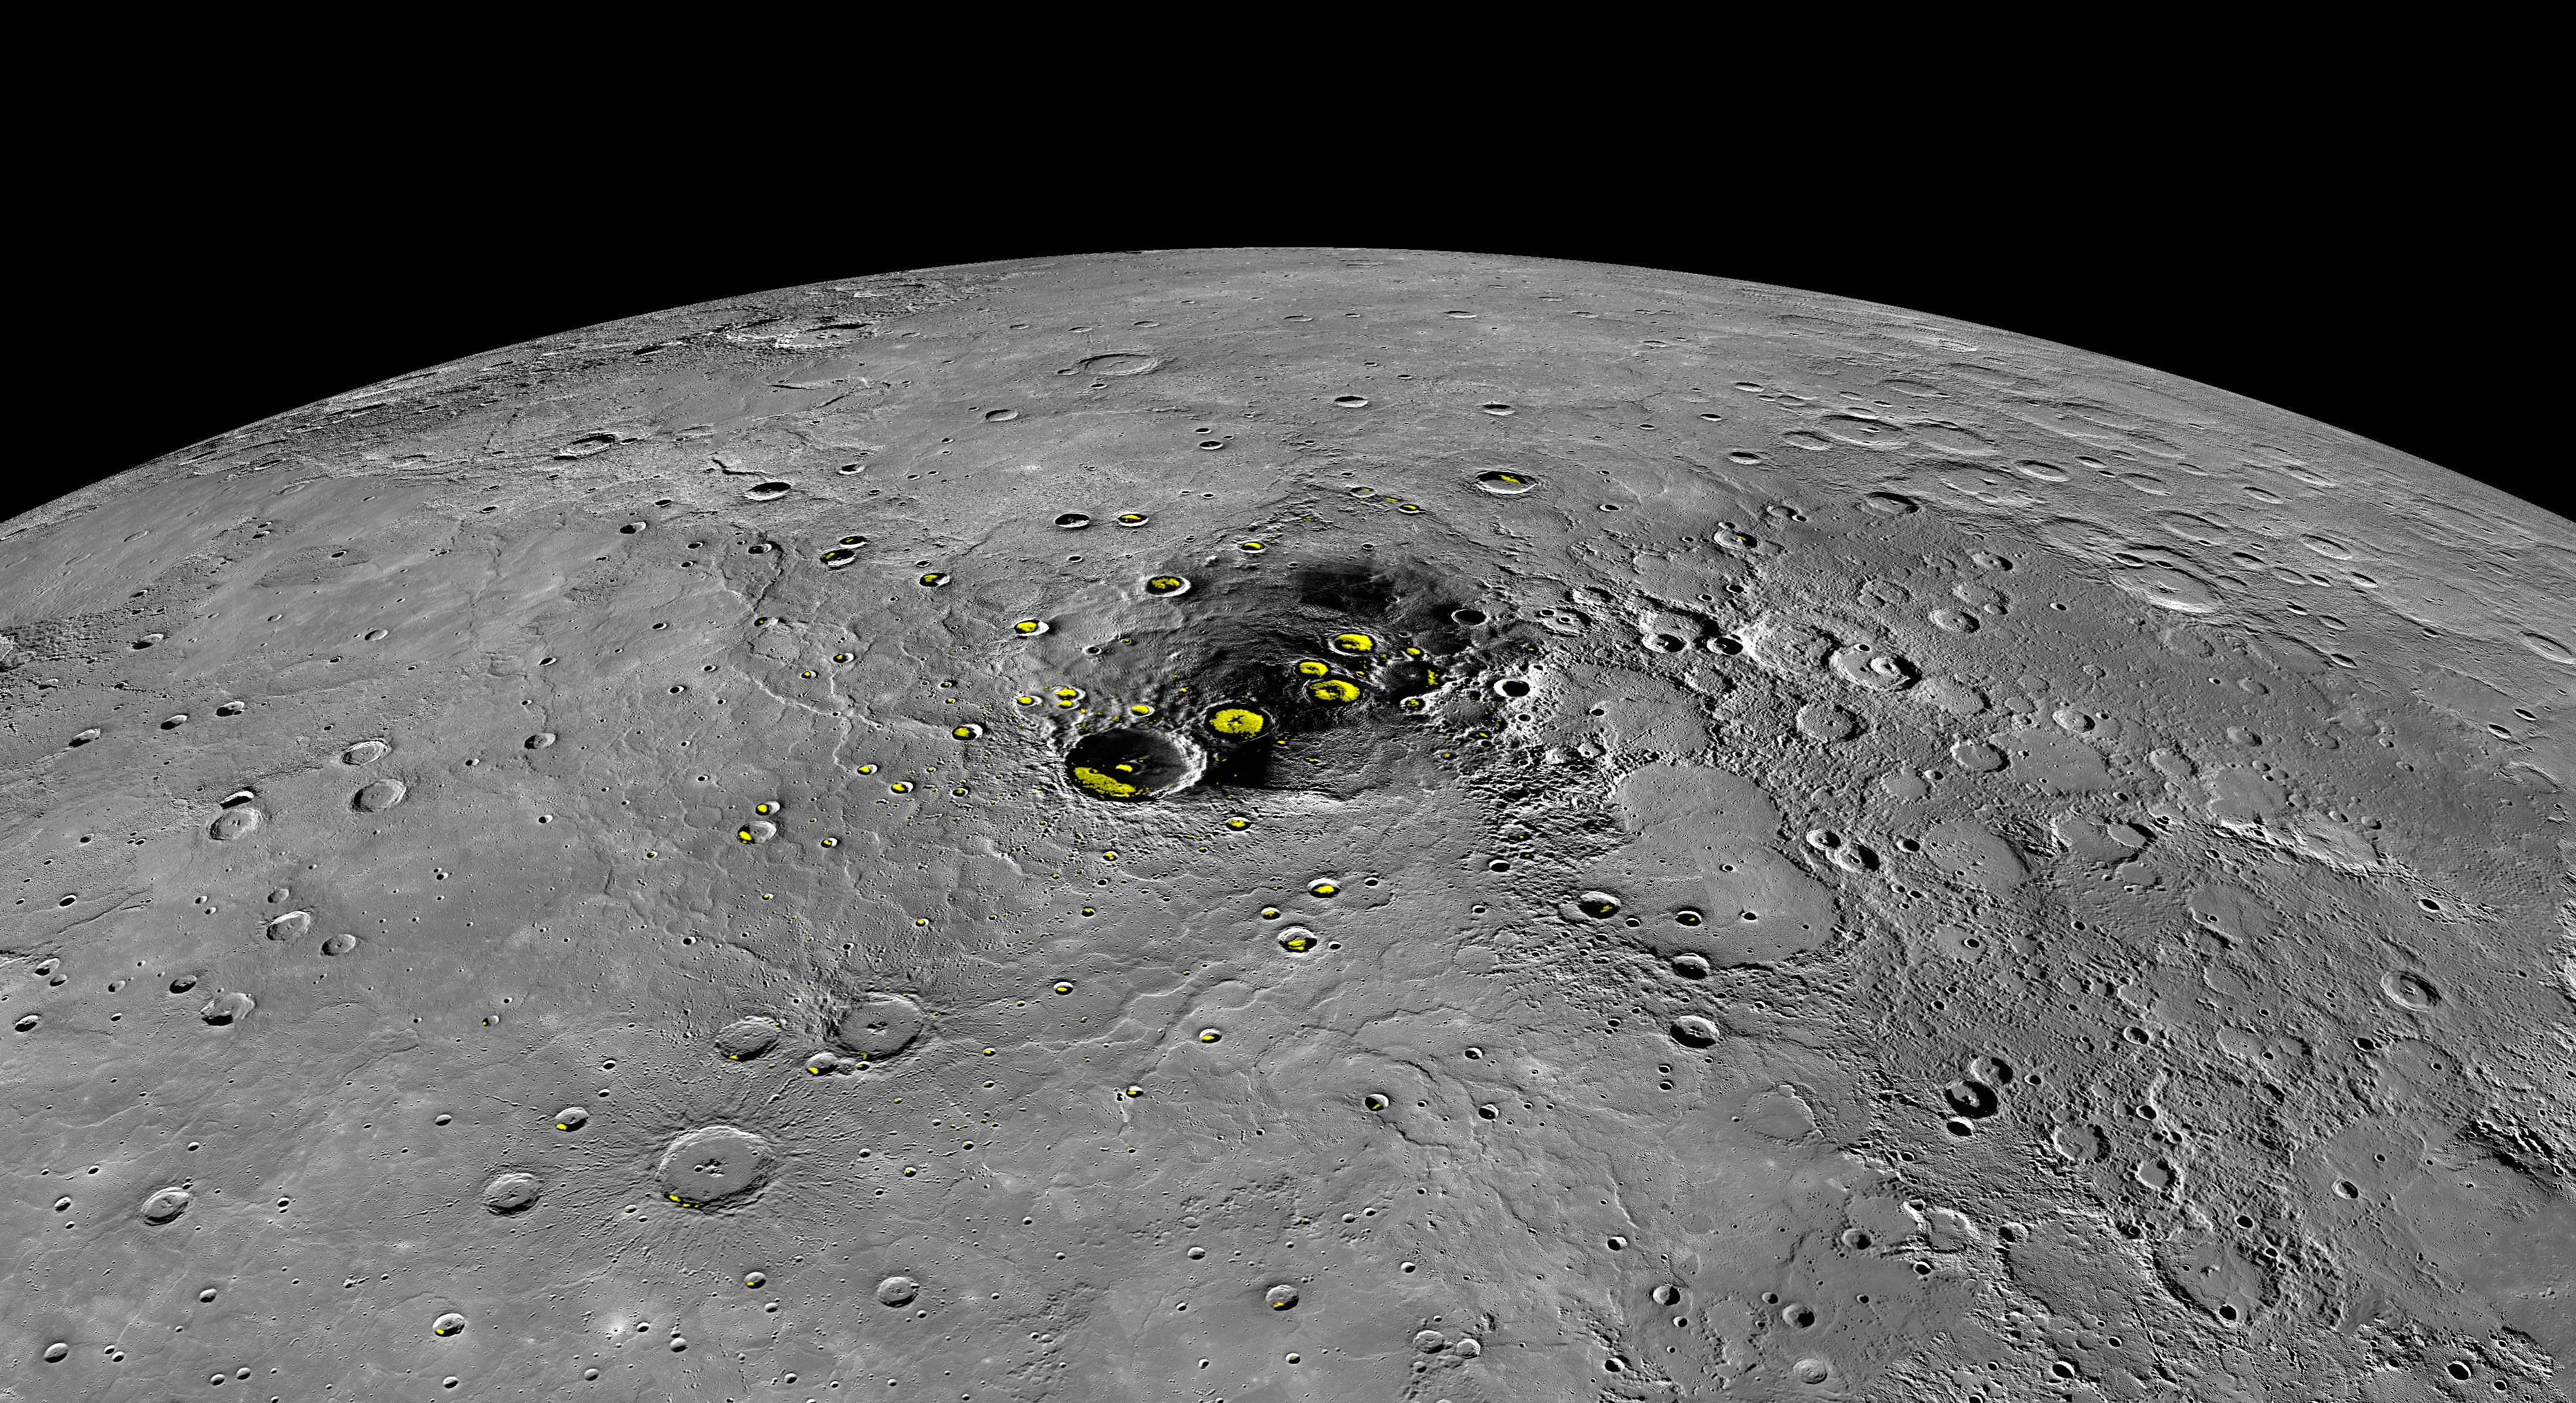

Water Ice on Mercury

This orthographic projection view provides a look at Mercury’s north polar region. The yellow regions in many of the craters mark locations that show evidence for water ice, as detected by Earth-based radar observations from Arecibo Observatory in Puerto Rico. MESSENGER has collected compelling new evidence that the deposits are indeed water ice, including imaging within the permanently shaded interiors of some of the craters, such as Prokofiev and Fuller.

Instrument: Mercury Dual Imaging System (MDIS)
Arecibo Radar Image: In yellow (Harmon et al., 2011, Icarus 211, 37-50)

The MESSENGER spacecraft is the first ever to orbit the planet Mercury, and the spacecraft’s seven scientific instruments and radio science investigation are unraveling the history and evolution of the Solar System’s innermost planet. In the mission’s more than four years of orbital operations, MESSENGER has acquired over 250,000 images and extensive other data sets. MESSENGER’s highly successful orbital mission is about to come to an end, as the spacecraft runs out of propellant and the force of solar gravity causes it to impact the surface of Mercury in April 2015.

For information regarding the use of images, see the MESSENGER image use policy.

Credit: NASA/Johns Hopkins University Applied Physics Laboratory/Carnegie Institution of Washington